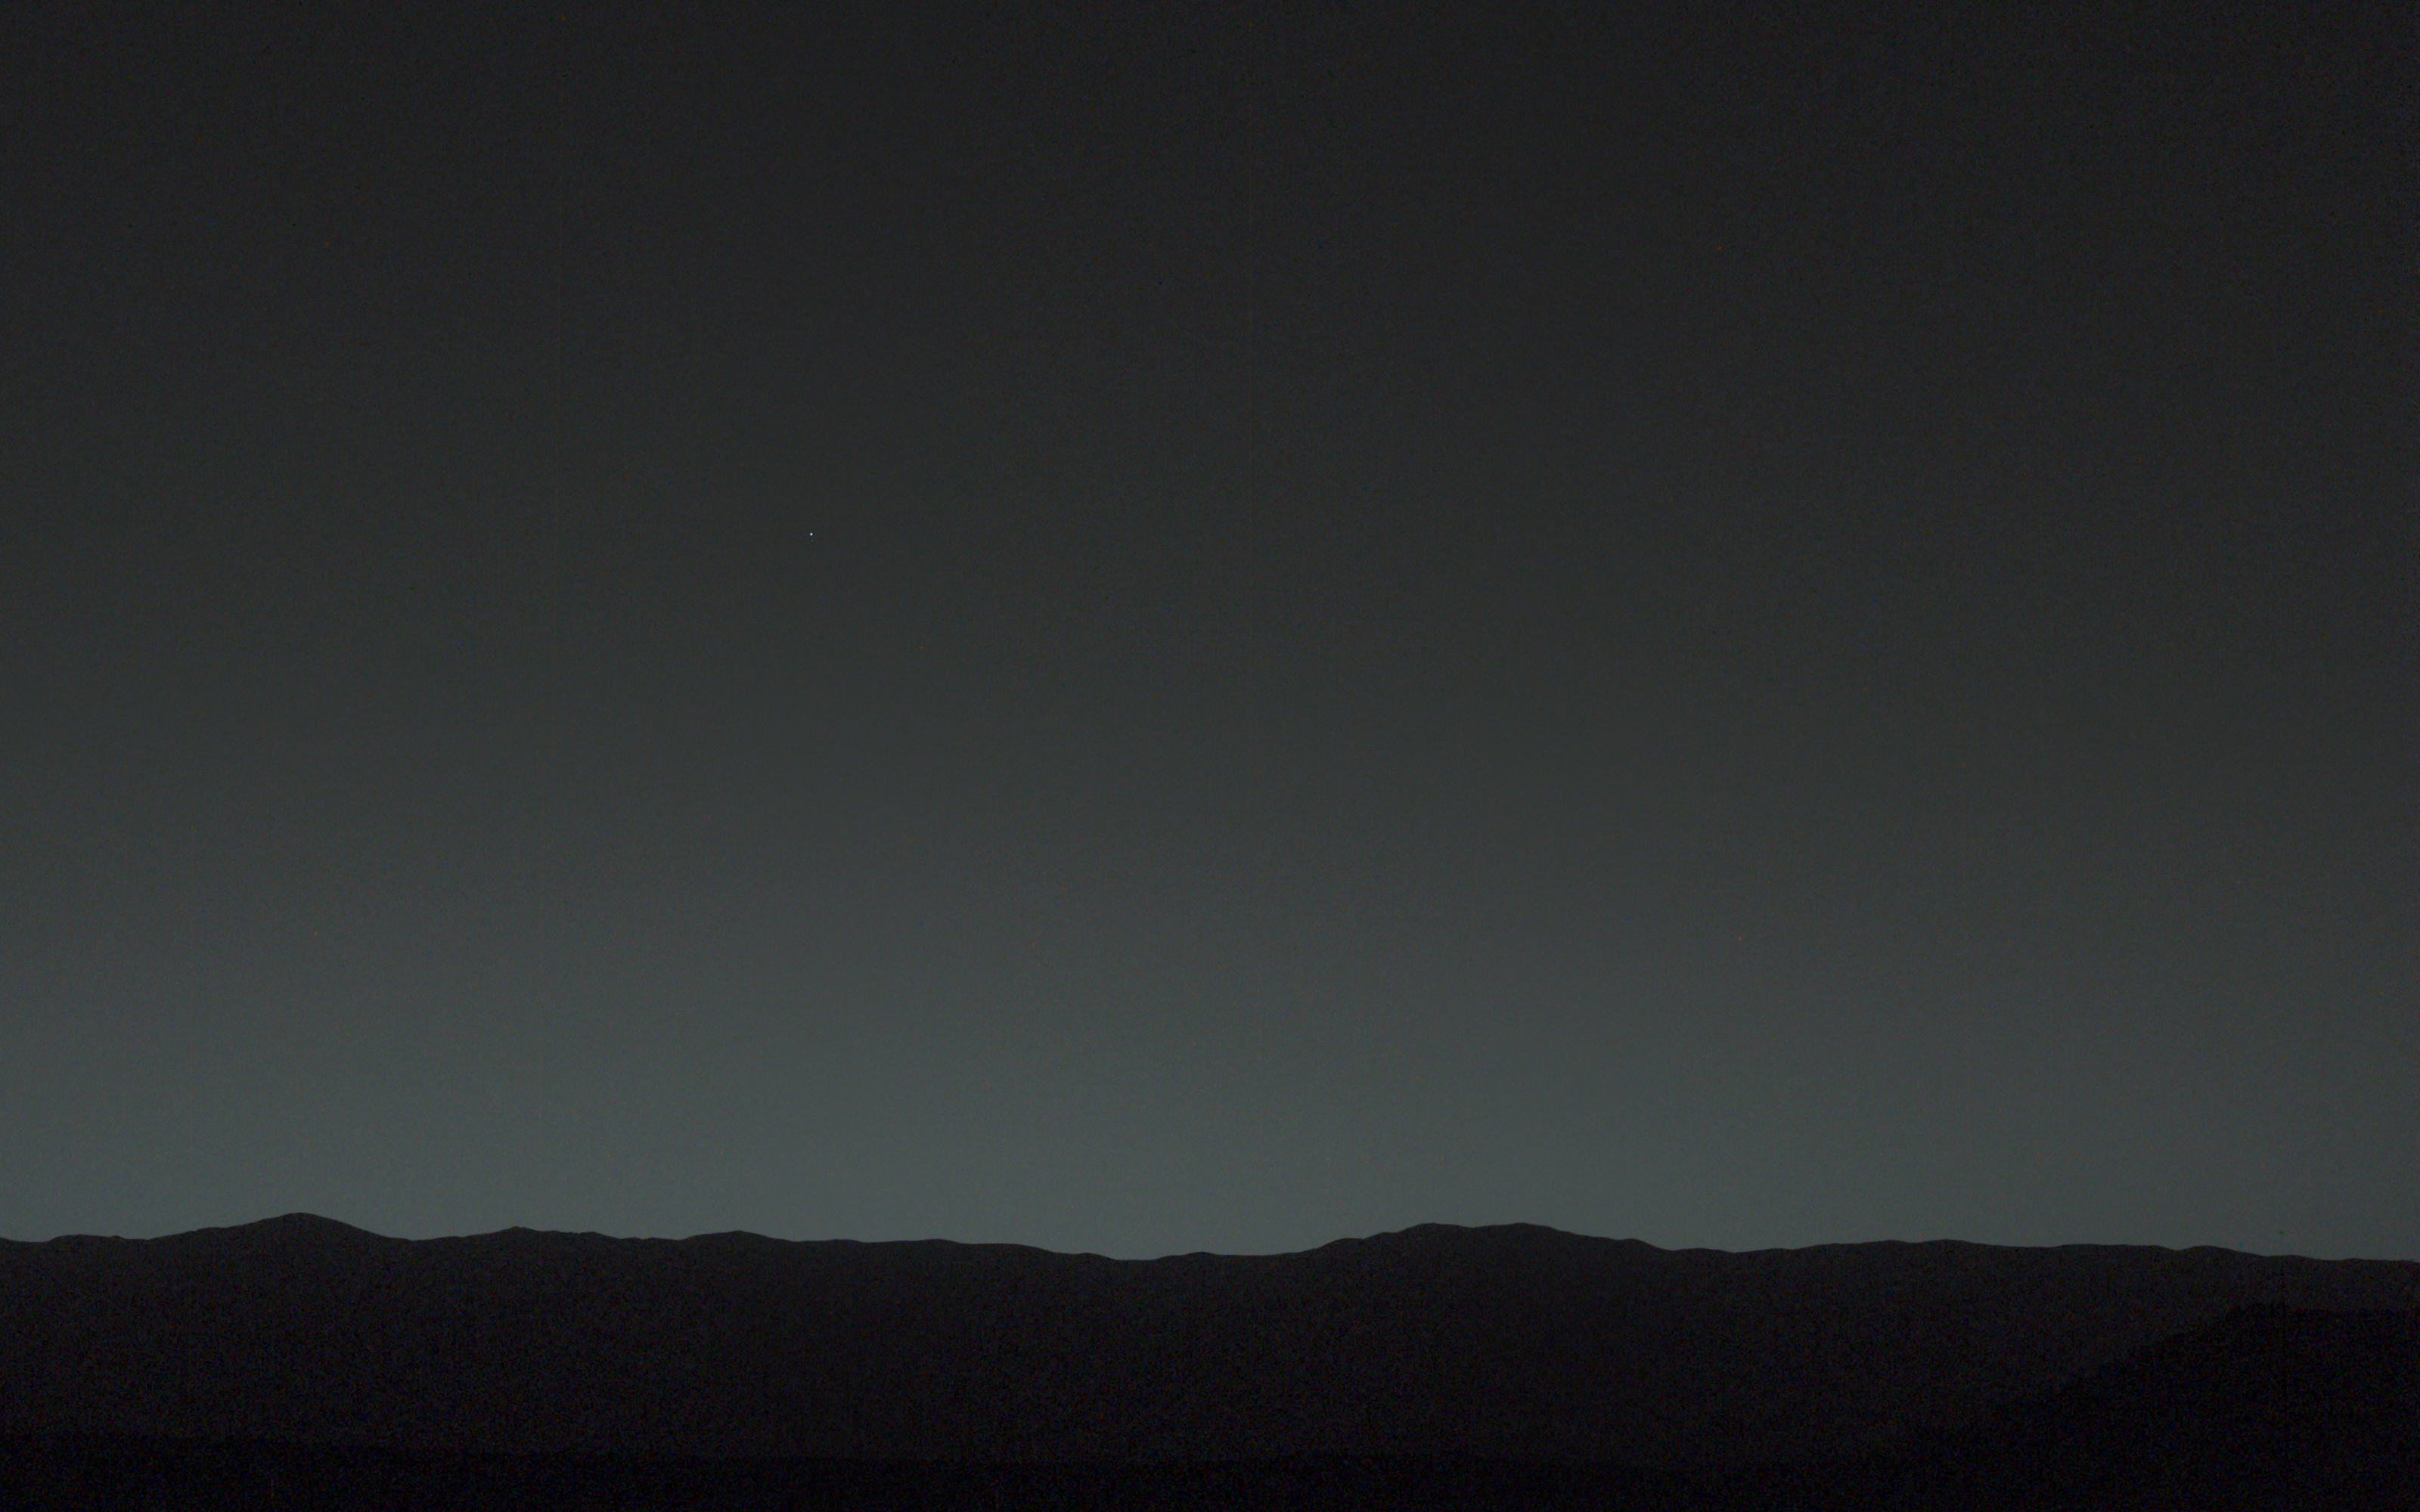

Bright ‘Evening Star’ Seen from Mars is Earth

This view of the twilight sky and Martian horizon taken by NASA’s Curiosity Mars rover includes Earth as the brightest point of light in the night sky. Earth is a little left of center in the image, and our moon is just below Earth. Two annotated versions of this image are also available in Figures 1 and 2.

Researchers used the left eye camera of Curiosity’s Mast Camera (Mastcam) to capture this scene about 80 minutes after sunset on the 529th Martian day, or sol, of the rover’s work on Mars (Jan. 31, 2014). The image has been processed to remove effects of cosmic rays.

A human observer with normal vision, if standing on Mars, could easily see Earth and the moon as two distinct, bright “evening stars.”

The distance between Earth and Mars when Curiosity took the photo was about 99 million miles (160 million kilometers).

NASA’s Jet Propulsion Laboratory, a division of the California Institute of Technology, Pasadena, manages the Mars Science Laboratory Project for NASA’s Science Mission Directorate, Washington. JPL designed and built the project’s Curiosity rover. Malin Space Science Systems, San Diego, built and operates the rover’s Mastcam.

Credit: NASA/JPL-Caltech/MSSS/TAMU